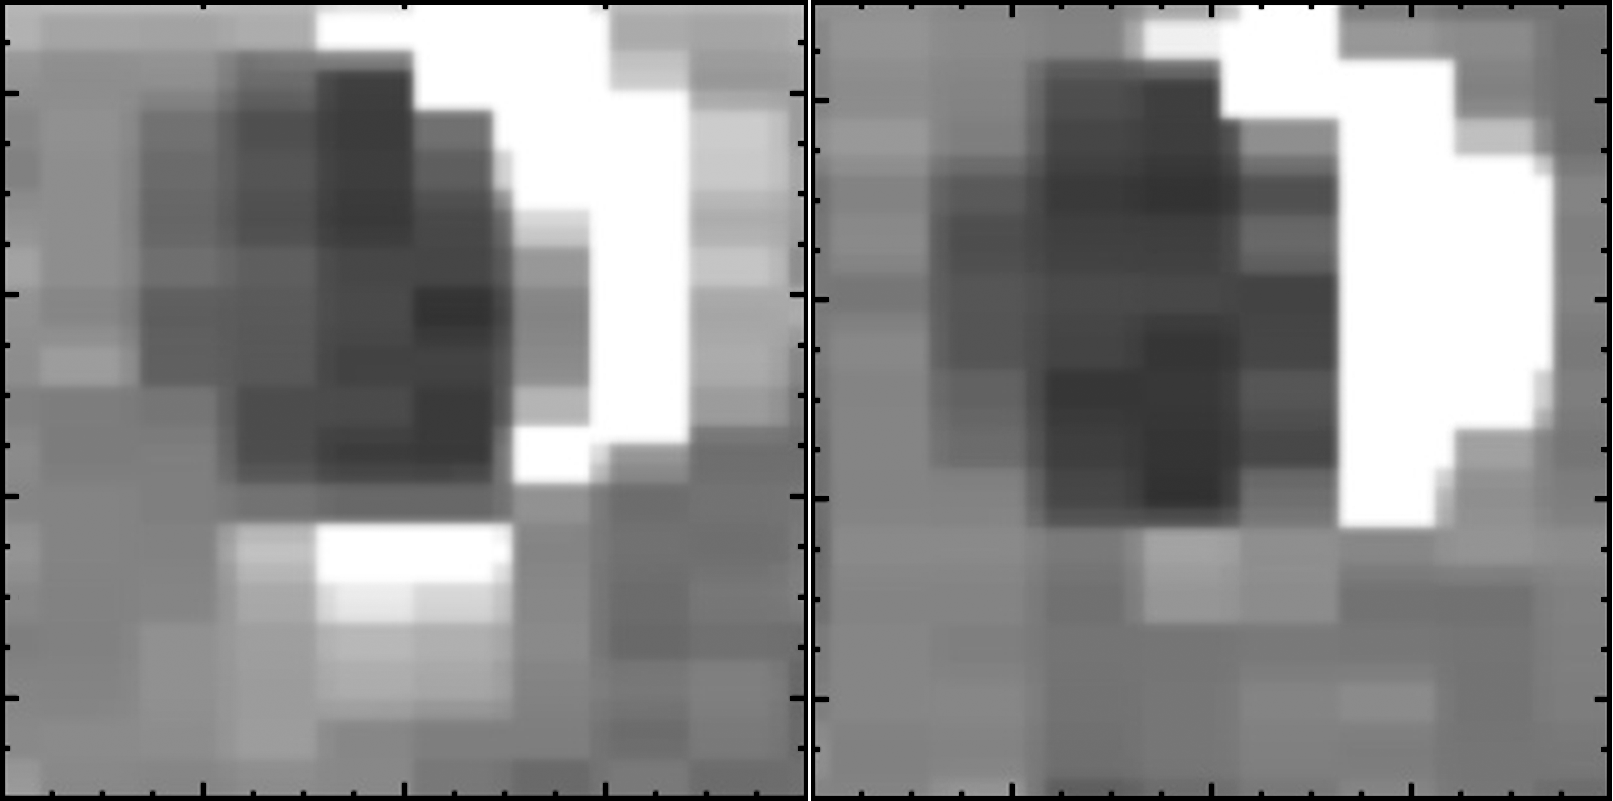

Enceladus “On” and “Off”

This set of images from NASA’s Cassini mission shows the difference in the amount of spray emanating from Saturn’s moon Enceladus. The images from Cassini’s visual and infrared mapping spectrometer show that Enceladus sprays the most when it is farthest away from Saturn in its orbit (left) and sprays the least when it is closest to Saturn (right).

Water ice and organic particles gush out of fissures known as “tiger stripes” at Enceladus’ south pole. Scientists think the fissures are squeezed shut when the moon is feeling the greatest force of Saturn’s gravity. They theorize the reduction of that gravity allows the fissures to open and release the jets.

Scientists correlate the brightness of the Enceladus plume to the amount of solid material being ejected because the fine grains of water ice in the plume are very bright when lit from behind. Between the dimmest and brightest images, they detected a change of about three to four times in brightness, approximately the same as moving from a dim hallway to a brightly lit office.

This analysis is the first clear finding that shows the jets at Enceladus vary in a predictable manner. The image on the left was obtained on Oct. 1, 2011. The image on the right was obtained on Jan. 30, 2011.

A related image, PIA17040, shows where these different brightness levels were detected in Saturn’s orbit.

The Cassini-Huygens mission is a cooperative project of NASA, the European Space Agency and the Italian Space Agency. NASA’s Jet Propulsion Laboratory, a division of the California Institute of Technology in Pasadena, manages the mission for NASA’s Science Mission Directorate, Washington, DC. The Cassini orbiter was designed, developed and assembled at JPL. The visual and infrared mapping spectrometer was built by JPL, with a major contribution by the Italian Space Agency. The visual and infrared mapping spectrometer science team is based at the University of Arizona, Tucson.

Credit: NASA/JPL-Caltech/University of Arizona/Cornell/SSI